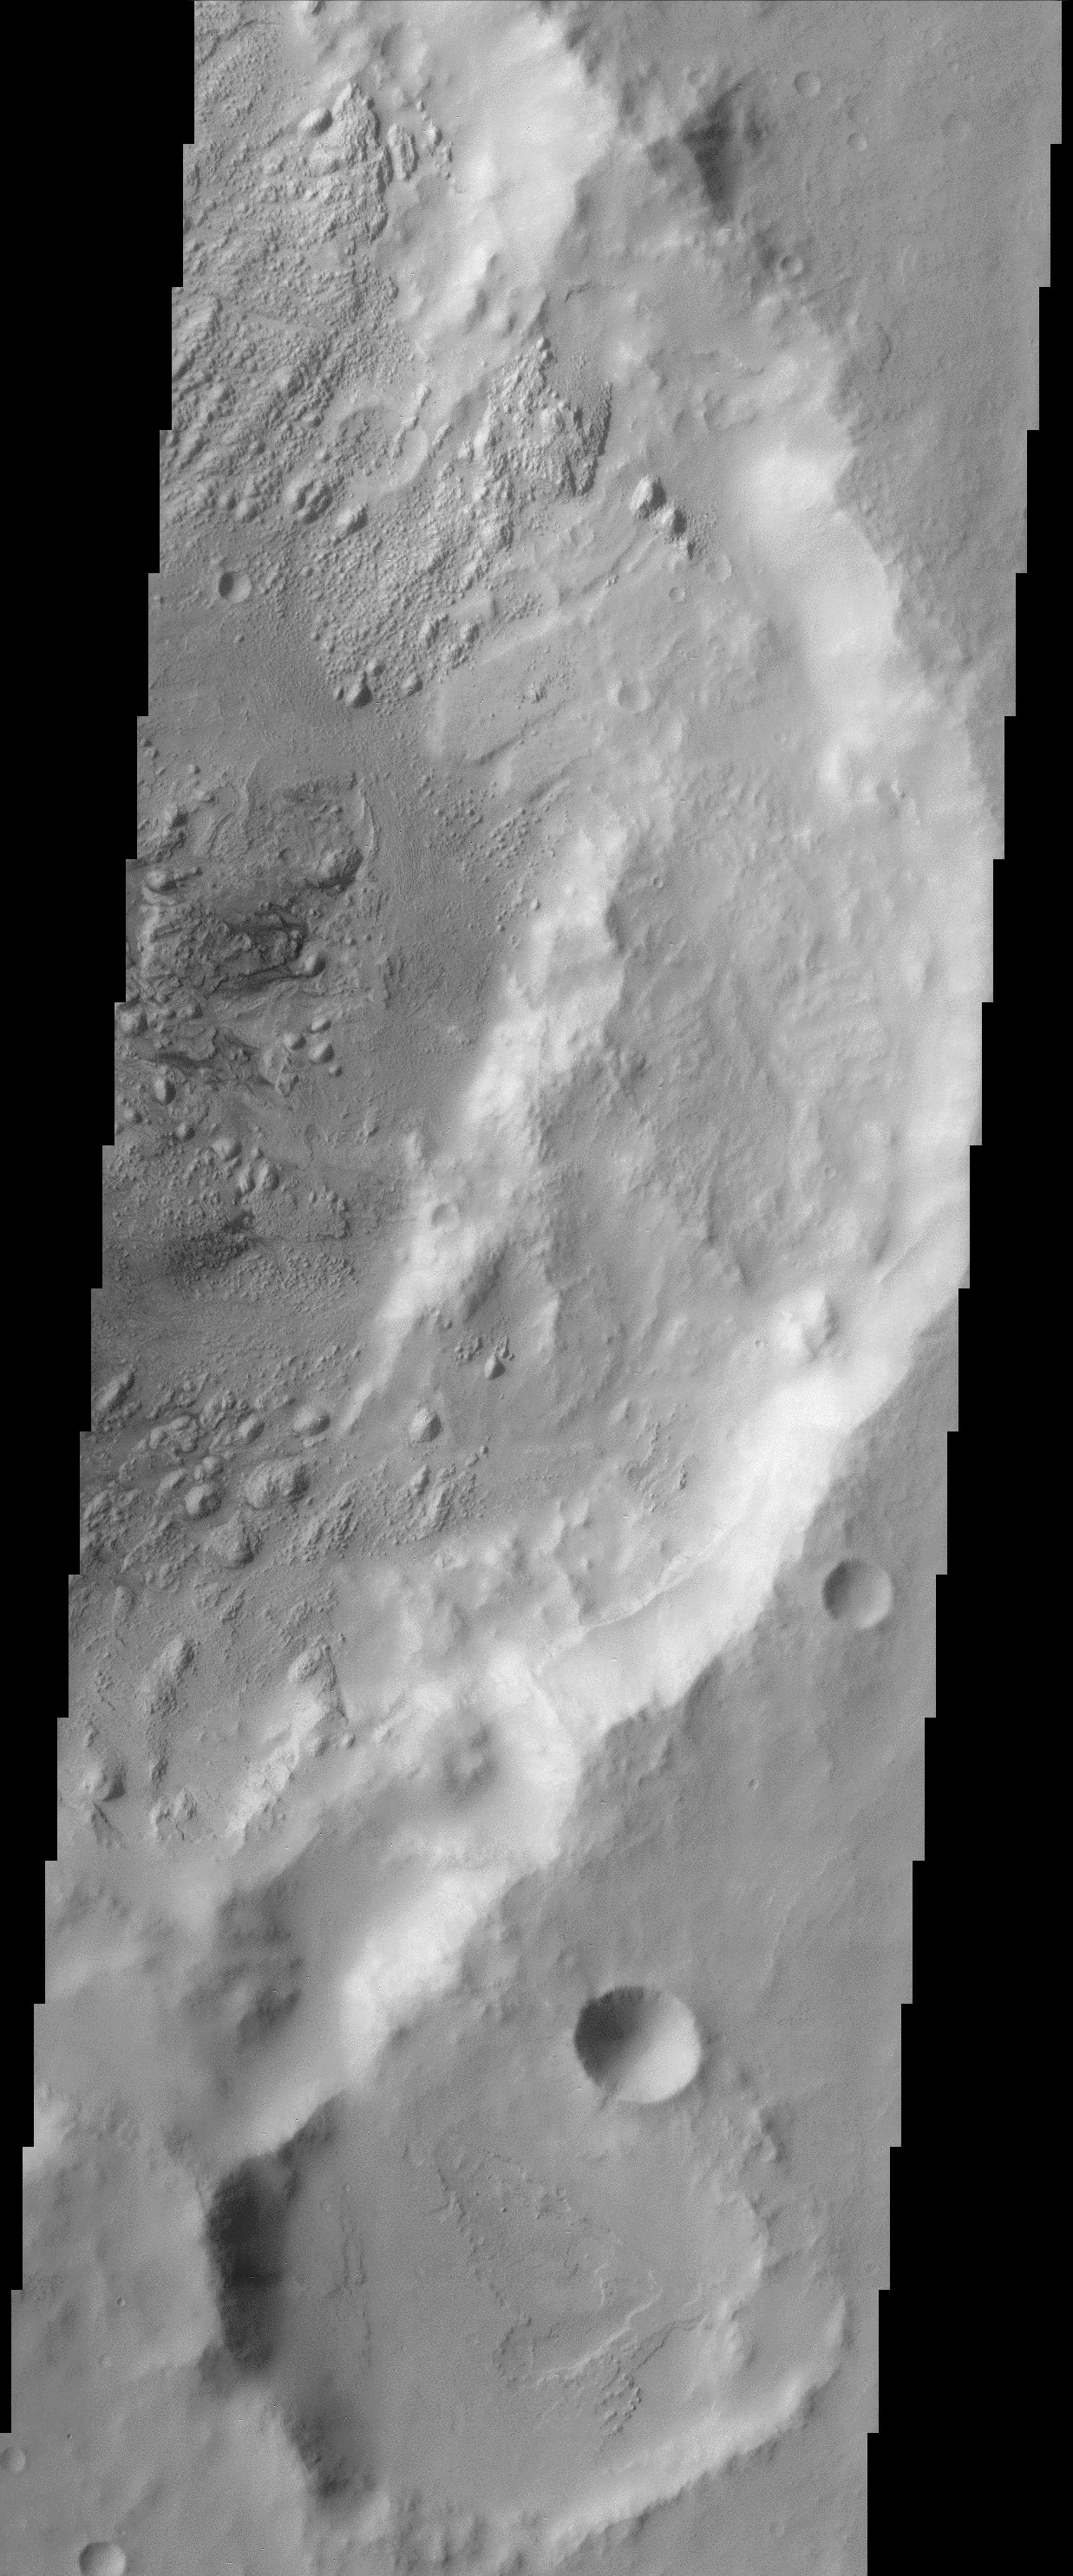

Western Arabia Terra

Today’s THEMIS image covers a region in western Arabia Terra, which contains two interesting craters. The eastern floor of the largest crater seen in most of this image is bumpy and ridged in places and relatively smooth in regions. Careful examination shows that this crater floor contains layered material. This is best seen in the lower portion of this crater. The larger of the two craters located to the lower right also contains layered materials.

Note: this THEMIS visual image has not been radiometrically nor geometrically calibrated for this preliminary release. An empirical correction has been performed to remove instrumental effects. A linear shift has been applied in the cross-track and down-track direction to approximate spacecraft and planetary motion. Fully calibrated and geometrically projected images will be released through the Planetary Data System in accordance with Project policies at a later time.

NASA’s Jet Propulsion Laboratory manages the 2001 Mars Odyssey mission for NASA’s Office of Space Science, Washington, D.C. The Thermal Emission Imaging System (THEMIS) was developed by Arizona State University, Tempe, in collaboration with Raytheon Santa Barbara Remote Sensing. The THEMIS investigation is led by Dr. Philip Christensen at Arizona State University. Lockheed Martin Astronautics, Denver, is the prime contractor for the Odyssey project, and developed and built the orbiter. Mission operations are conducted jointly from Lockheed Martin and from JPL, a division of the California Institute of Technology in Pasadena.

Credit: NASA/JPL/Arizona State University